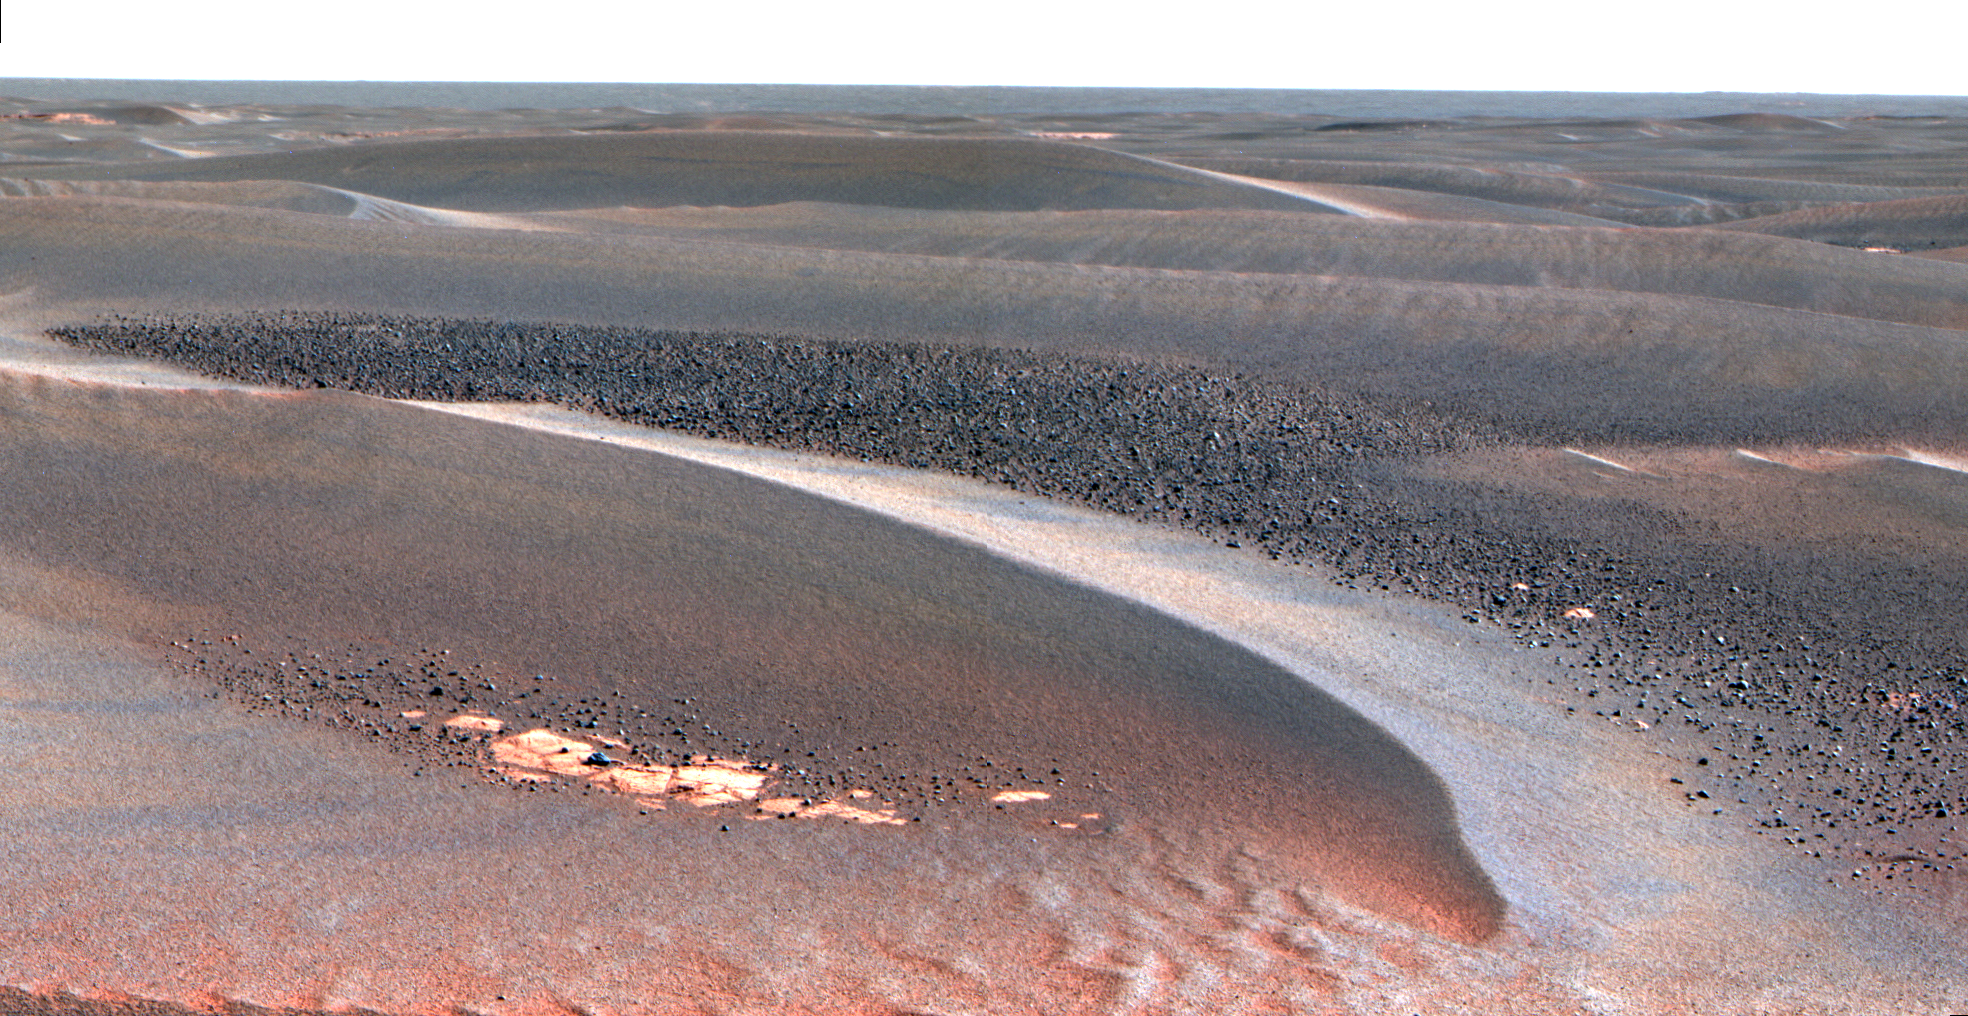

Cobbles in Troughs Between Meridiani Ripples (False Color)

As NASA’s Mars Exploration Rover Opportunity continues to traverse from “Erebus Crater” toward “Victoria Crater,” the rover navigates along exposures of bedrock between large, wind-blown ripples. Along the way, scientists have been studying fields of cobbles that sometimes appear on trough floors between ripples. They have also been studying the banding patterns seen in large ripples.

This view, obtained by Opportunity’s panoramic camera on the rover’s 802nd Martian day (sol) of exploration (April 27, 2006), is a mosaic spanning about 30 degrees. It shows a field of cobbles nestled among wind-driven ripples that are about 20 centimeters (8 inches) high.

The origin of cobble fields like this one is unknown. The cobbles may be a lag of coarser material left behind from one or more soil deposits whose finer particles have blown away. The cobbles may be eroded fragments of meteoritic material, secondary ejecta of Mars rock thrown here from craters elsewhere on the surface, weathering remnants of locally-derived bedrock, or a mixture of these. Scientists will use the panoramic camera’s multiple filters to study the rock types, variability and origins of the cobbles.

This is a false-color rendering that combines separate images taken through the panoramic camera’s 753-nanometer, 535-nanometer and 432-nanometer filters. The false color is used to enhance differences between types of materials in the rocks and soil.

Credit: NASA/JPL-Caltech/Cornell